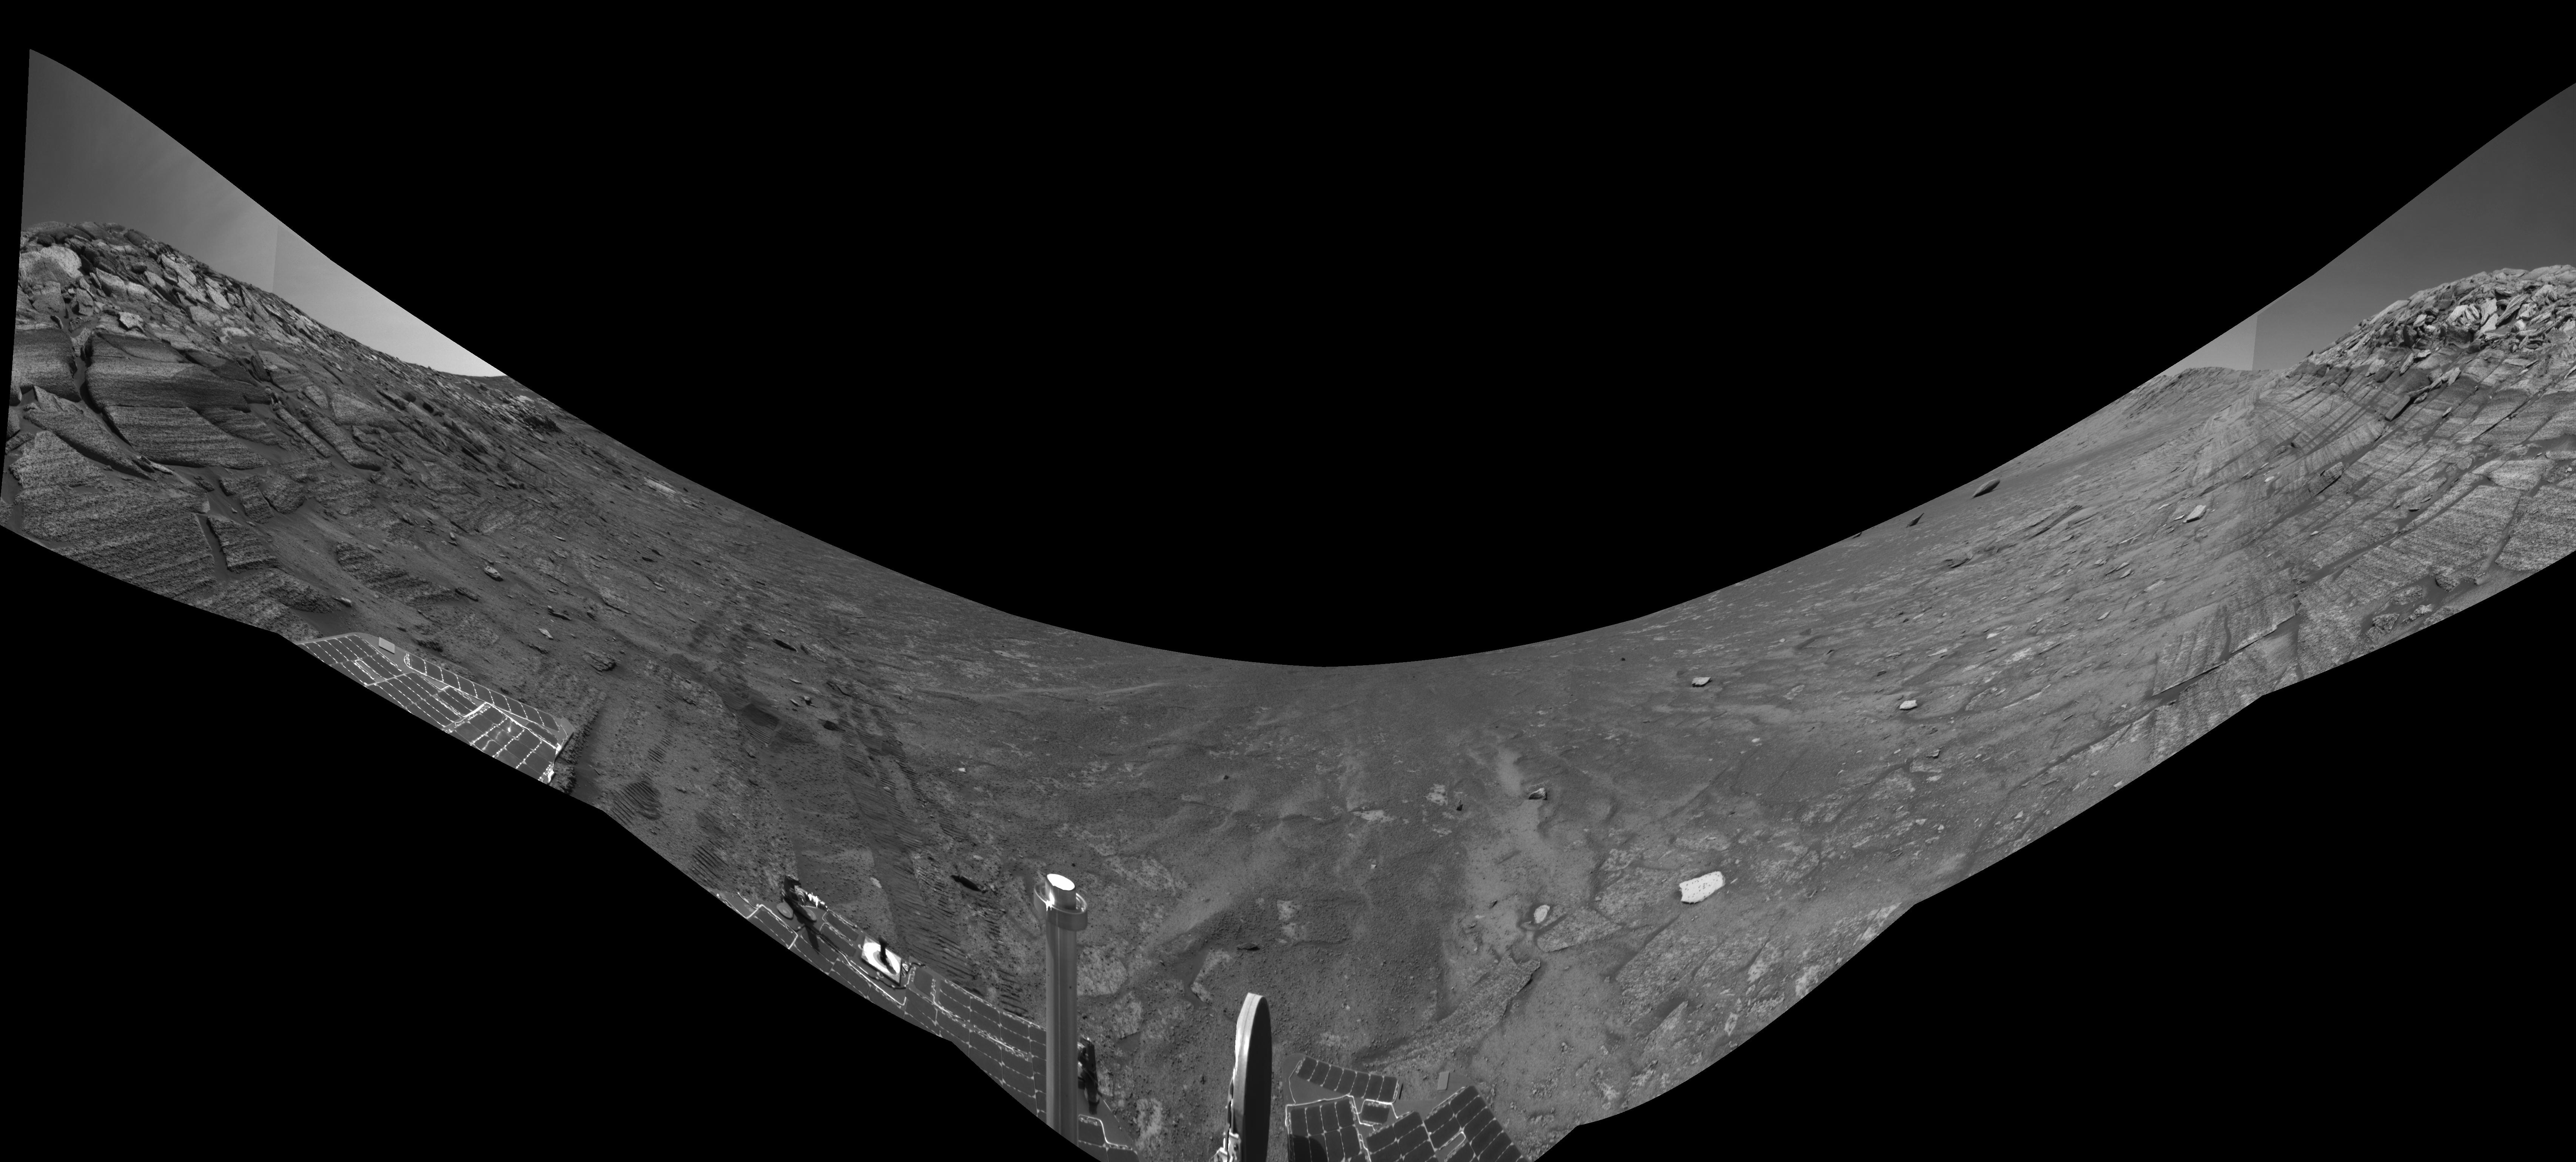

Along Endurance Crater’s Inner Wall (Right Eye)

This view from the base of “Burns Cliff” in the inner wall of “Endurance Crater” combines several frames taken by Opportunity’s navigation camera during the NASA rover’s 280th martian day (Nov. 6, 2004). It is the right-eye member of a stereo pair, presented in a cylindrical-perspective projection with geometric seam correction. The cliff dominates the left and right portions of the image, while the central portion looks down into the crater. The “U” shape of this mosaic results from the rover’s tilt of about 30 degrees on the sloped ground below the cliff. Rover wheel tracks in the left half of the image show some of the slippage the rover experienced in making its way to this point. The site from which this image was taken has been designated as Opportunity’s Site 37.

Credit: NASA/JPL